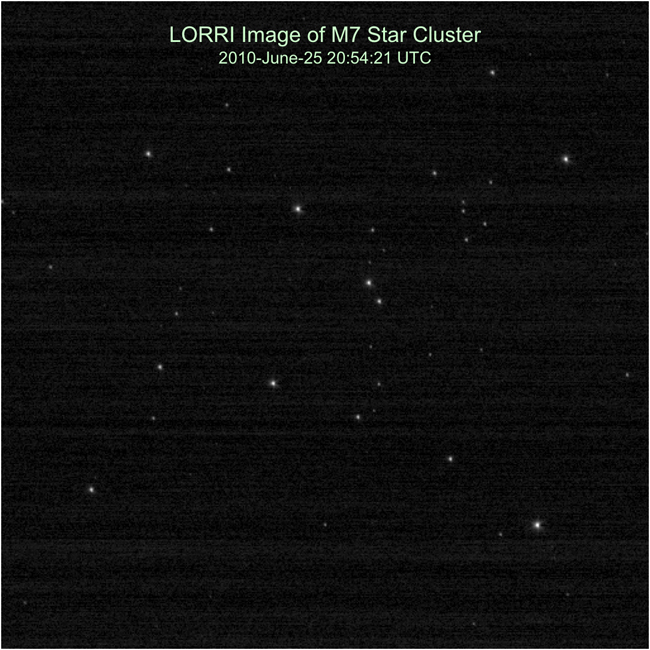

Star Treatment

The New Horizons team calibrates the Long Range Reconnaissance Imager (LORRI) by taking pictures of the open star cluster M7. This is the first LORRI image of M7 taken during Annual Checkout (ACO)-4; the 100-millisecond manual exposure was taken on June 25, 2010. A preliminary comparison of this image to a 2008 LORRI picture of M7 indicated no degradation or change in LORRI’s performance.

Credit: NASA/Johns Hopkins University Applied Physics Laboratory/Southwest Research Institute